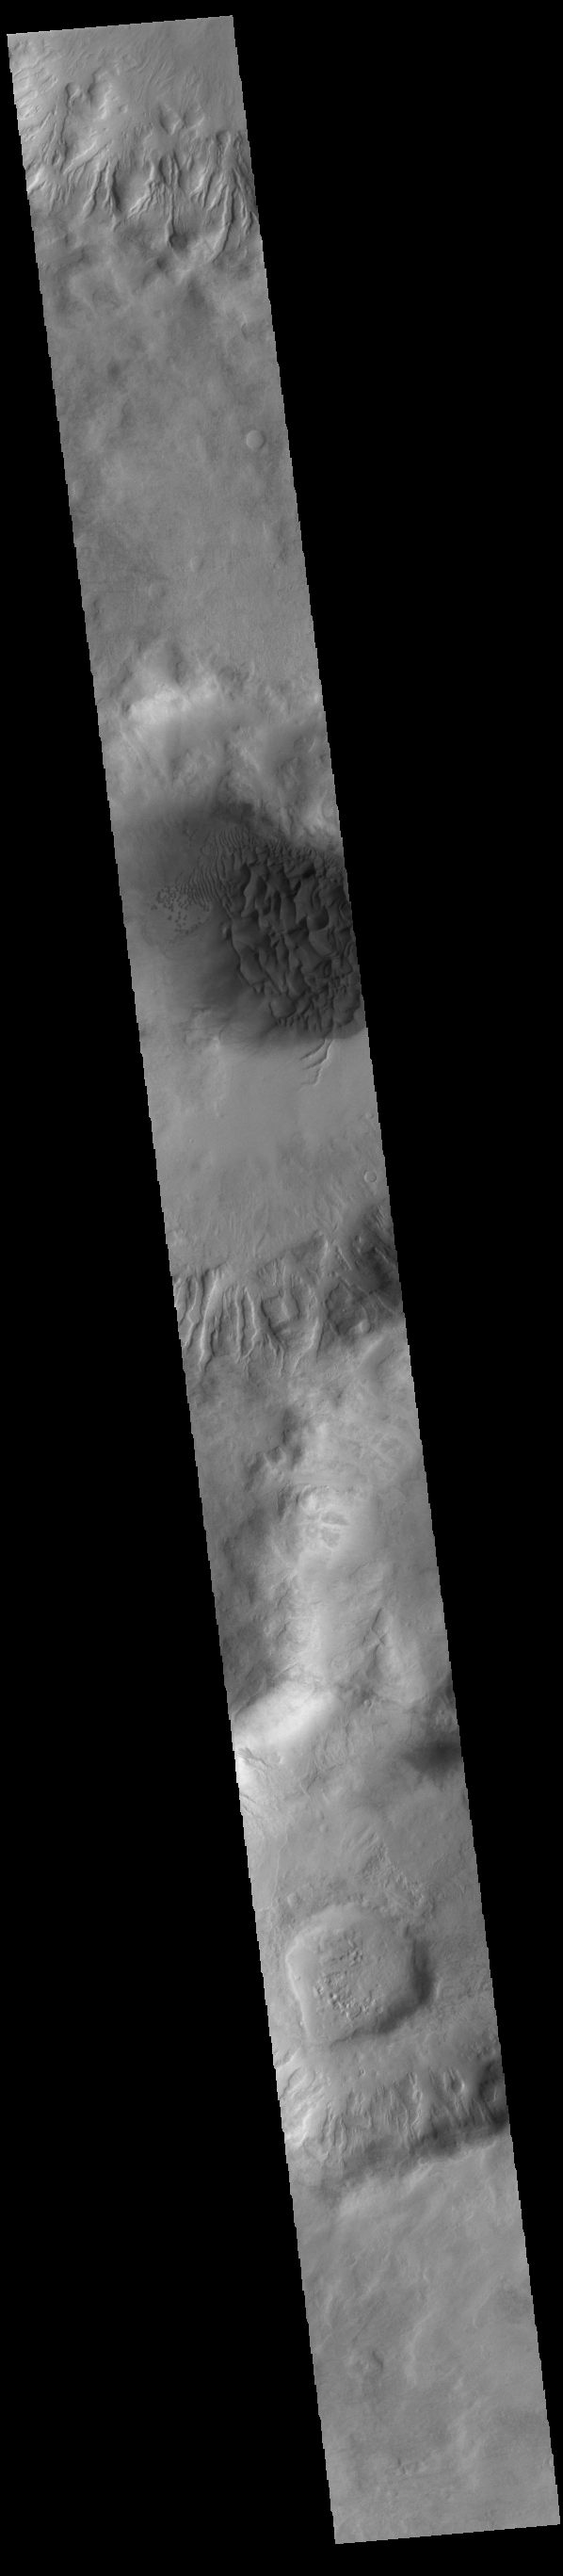

Crater Dunes

This VIS image shows a large sand sheet with surface dune forms as well as smaller sand dunes within an unnamed crater in Noachis Terra. These dunes are composed of basaltic sand that has collected in the bottom of the crater. The topographic depression of the crater forms a sand trap that prevents the sand from escaping. Dune fields are common in the bottoms of craters on Mars and appear as dark splotches that often lean up against the downwind walls of the craters. Dunes are useful for studying both the geology and meteorology of Mars. The sand forms by erosion of larger rocks, but it is unclear when and where this erosion took place on Mars or how such large volumes of sand could be formed. The dunes also indicate the local wind directions by their morphology.

Credit: NASA/JPL-Caltech/ASU